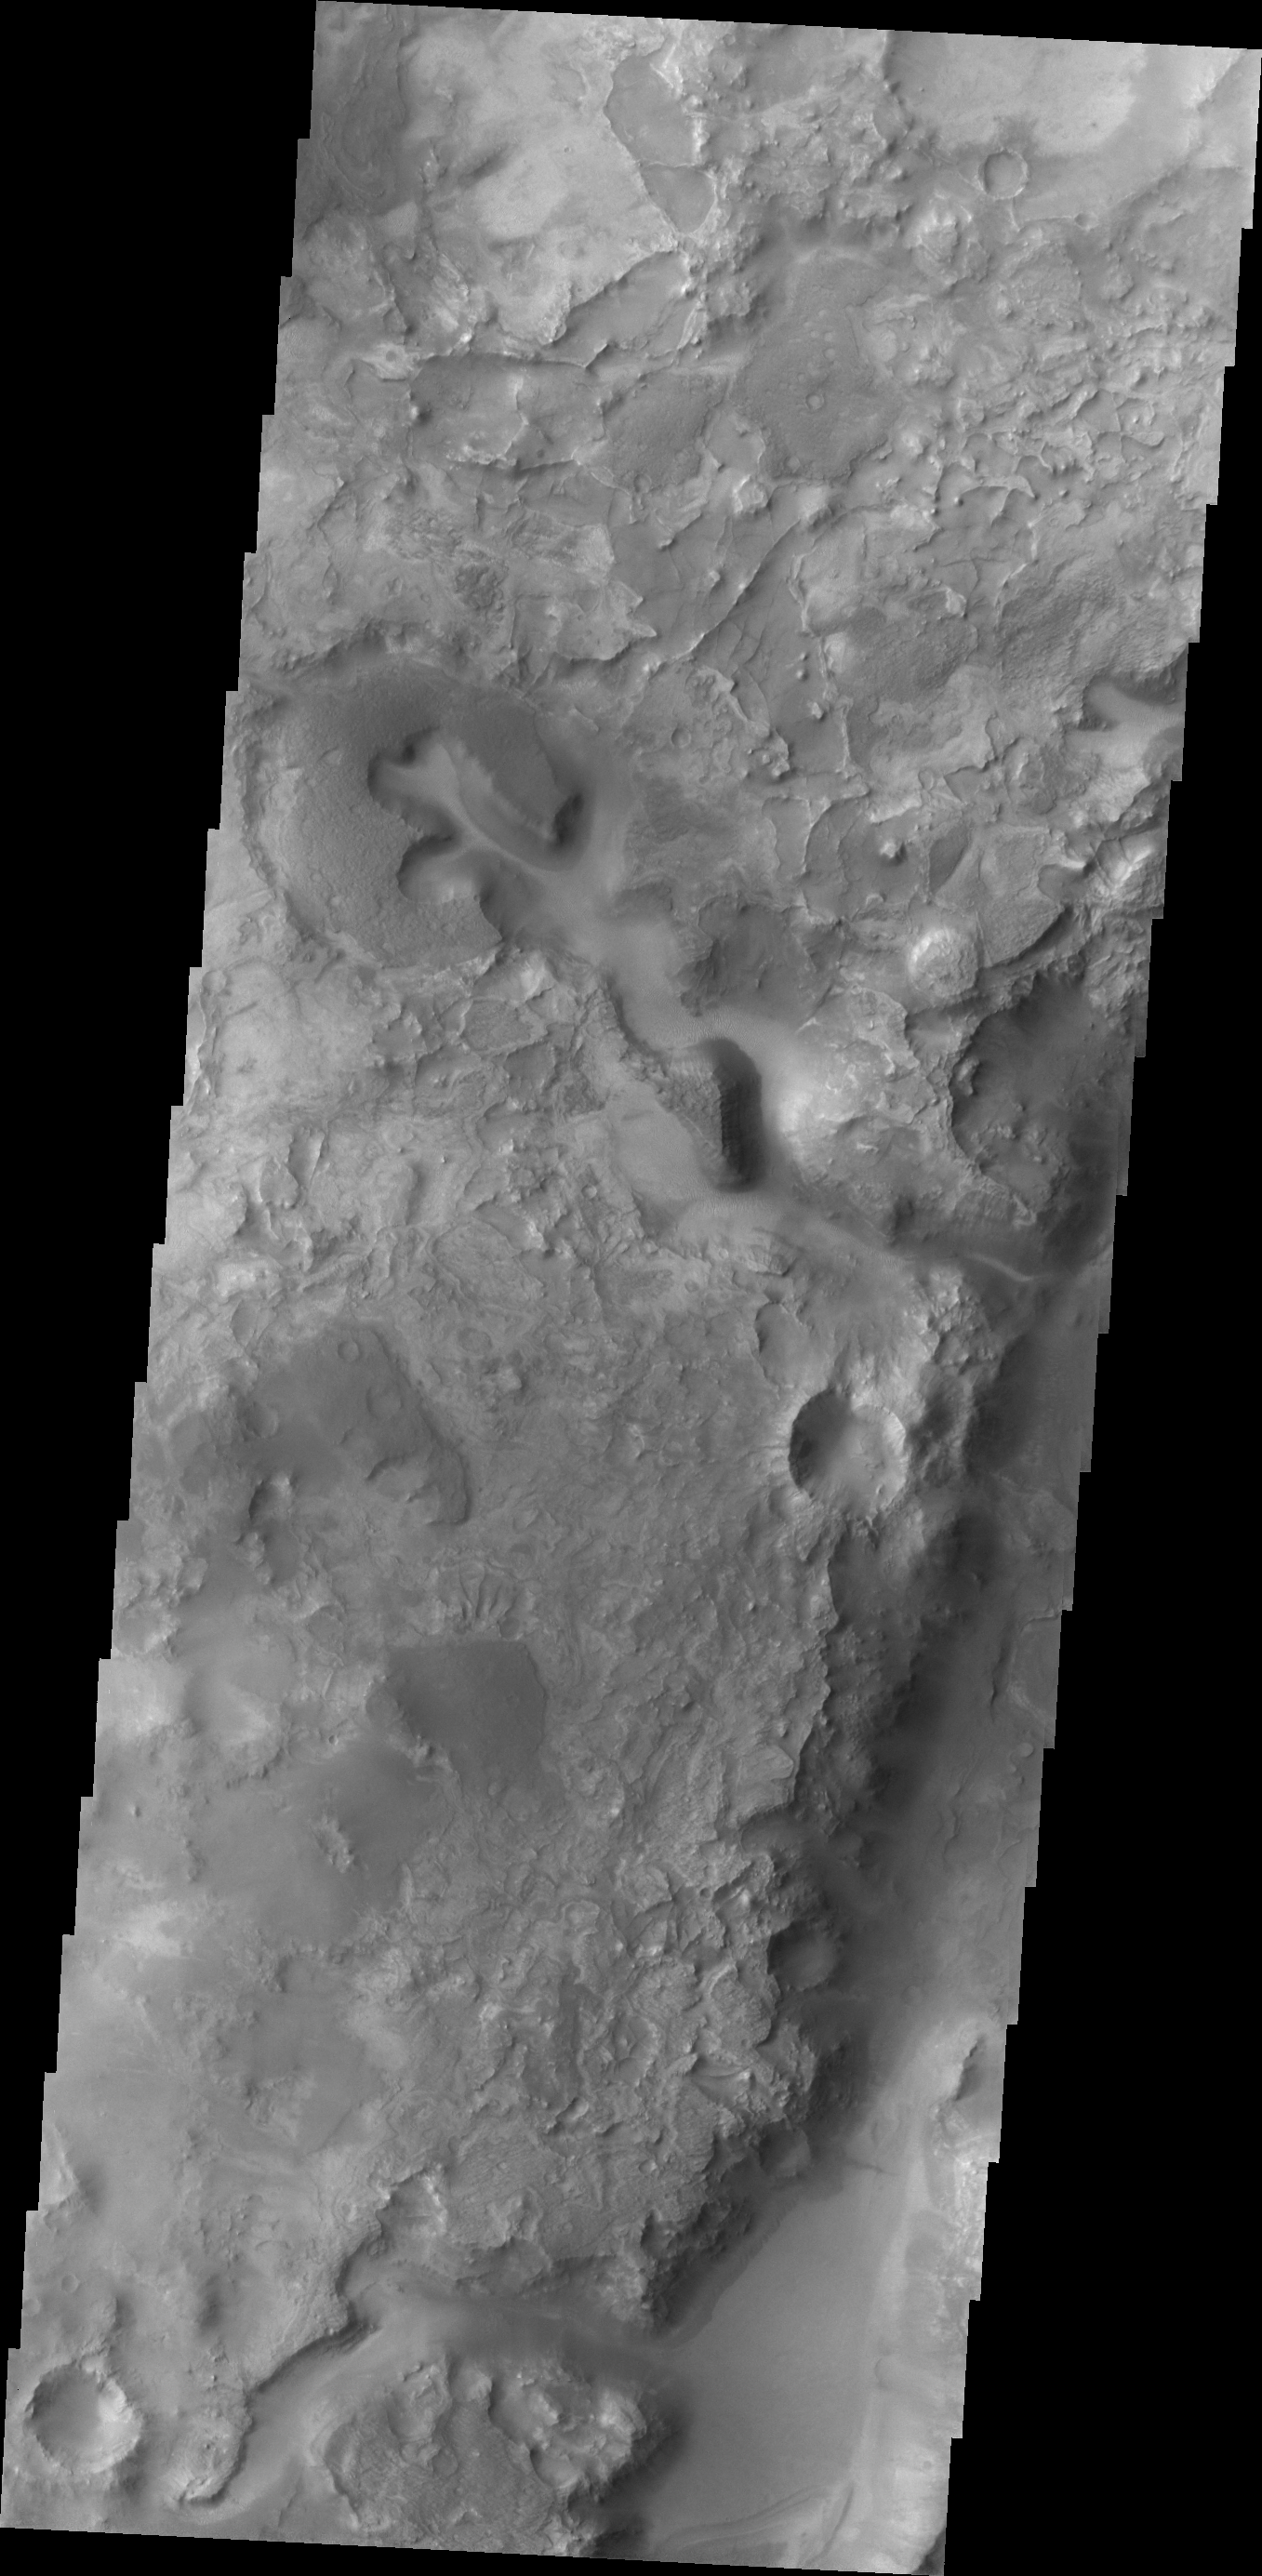

Nili Fossae

Nili Fossae, a series of tectonic fractures, is the low region on the right side of this image. A small channel is visible draining into the large tectonic depression.

Credit: NASA/JPL/ASU